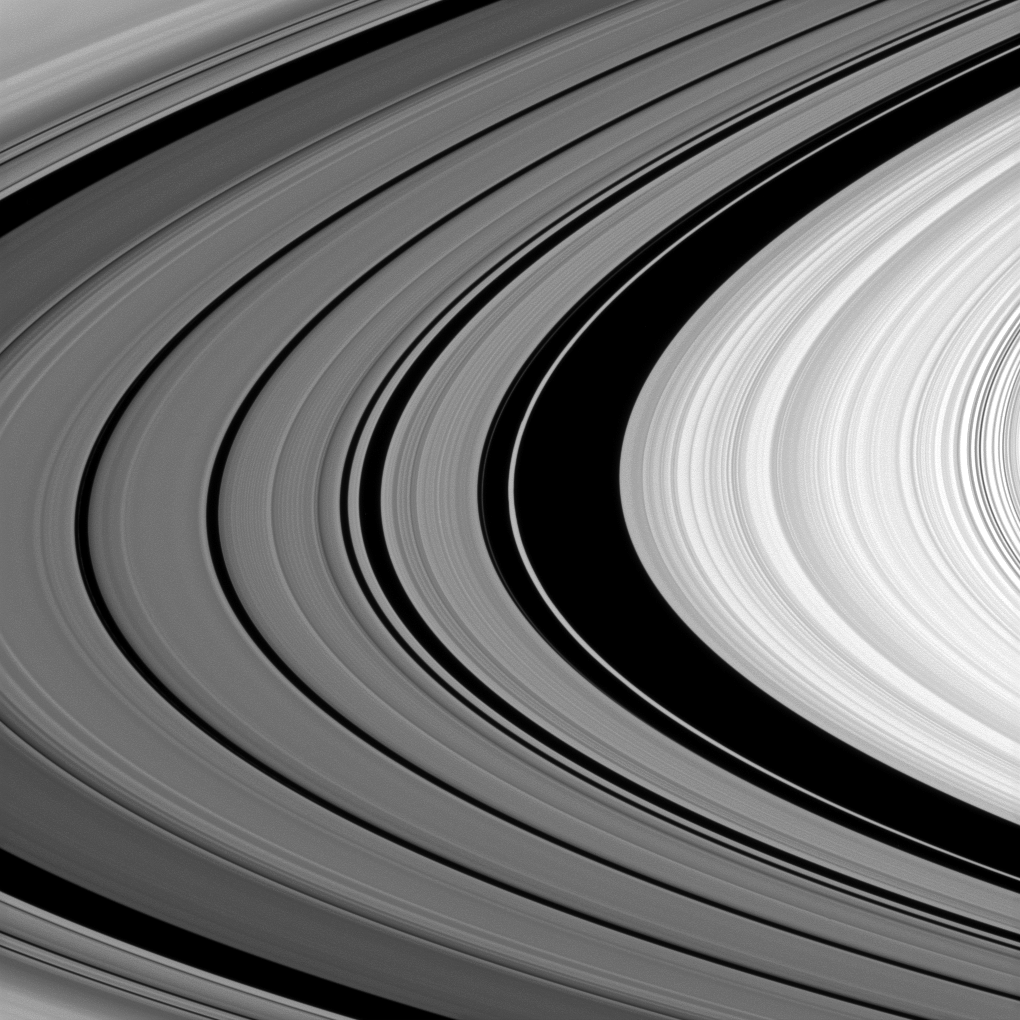

Detailing the Division

The Cassini spacecraft looks between Saturn’s A and B rings to spy structure in the Cassini Division.

The Cassini Division, occupying the middle and left of the image, contains five dim bands of ring material, but not all of the division is shown in this image. The B ring is on the right of the image. The Huygens Gap is the widest black swath near the middle of the image. See PIA11142, PIA08901 and PIA08330 to learn more. This view looks toward the northern, sunlit side of the rings from about 3 degrees above the ringplane.

The image was taken in visible light with the Cassini spacecraft narrow-angle camera on Sept. 3, 2010. The view was obtained at a distance of approximately 443,000 kilometers (275,000 miles) from Saturn. Image scale is 2 kilometers (1 mile) per pixel.

The Cassini-Huygens mission is a cooperative project of NASA, the European Space Agency and the Italian Space Agency. The Jet Propulsion Laboratory, a division of the California Institute of Technology in Pasadena, manages the mission for NASA’s Science Mission Directorate, Washington, D.C. The Cassini orbiter and its two onboard cameras were designed, developed and assembled at JPL. The imaging operations center is based at the Space Science Institute in Boulder, Colo.

Credit: NASA/JPL/Space Science Institute